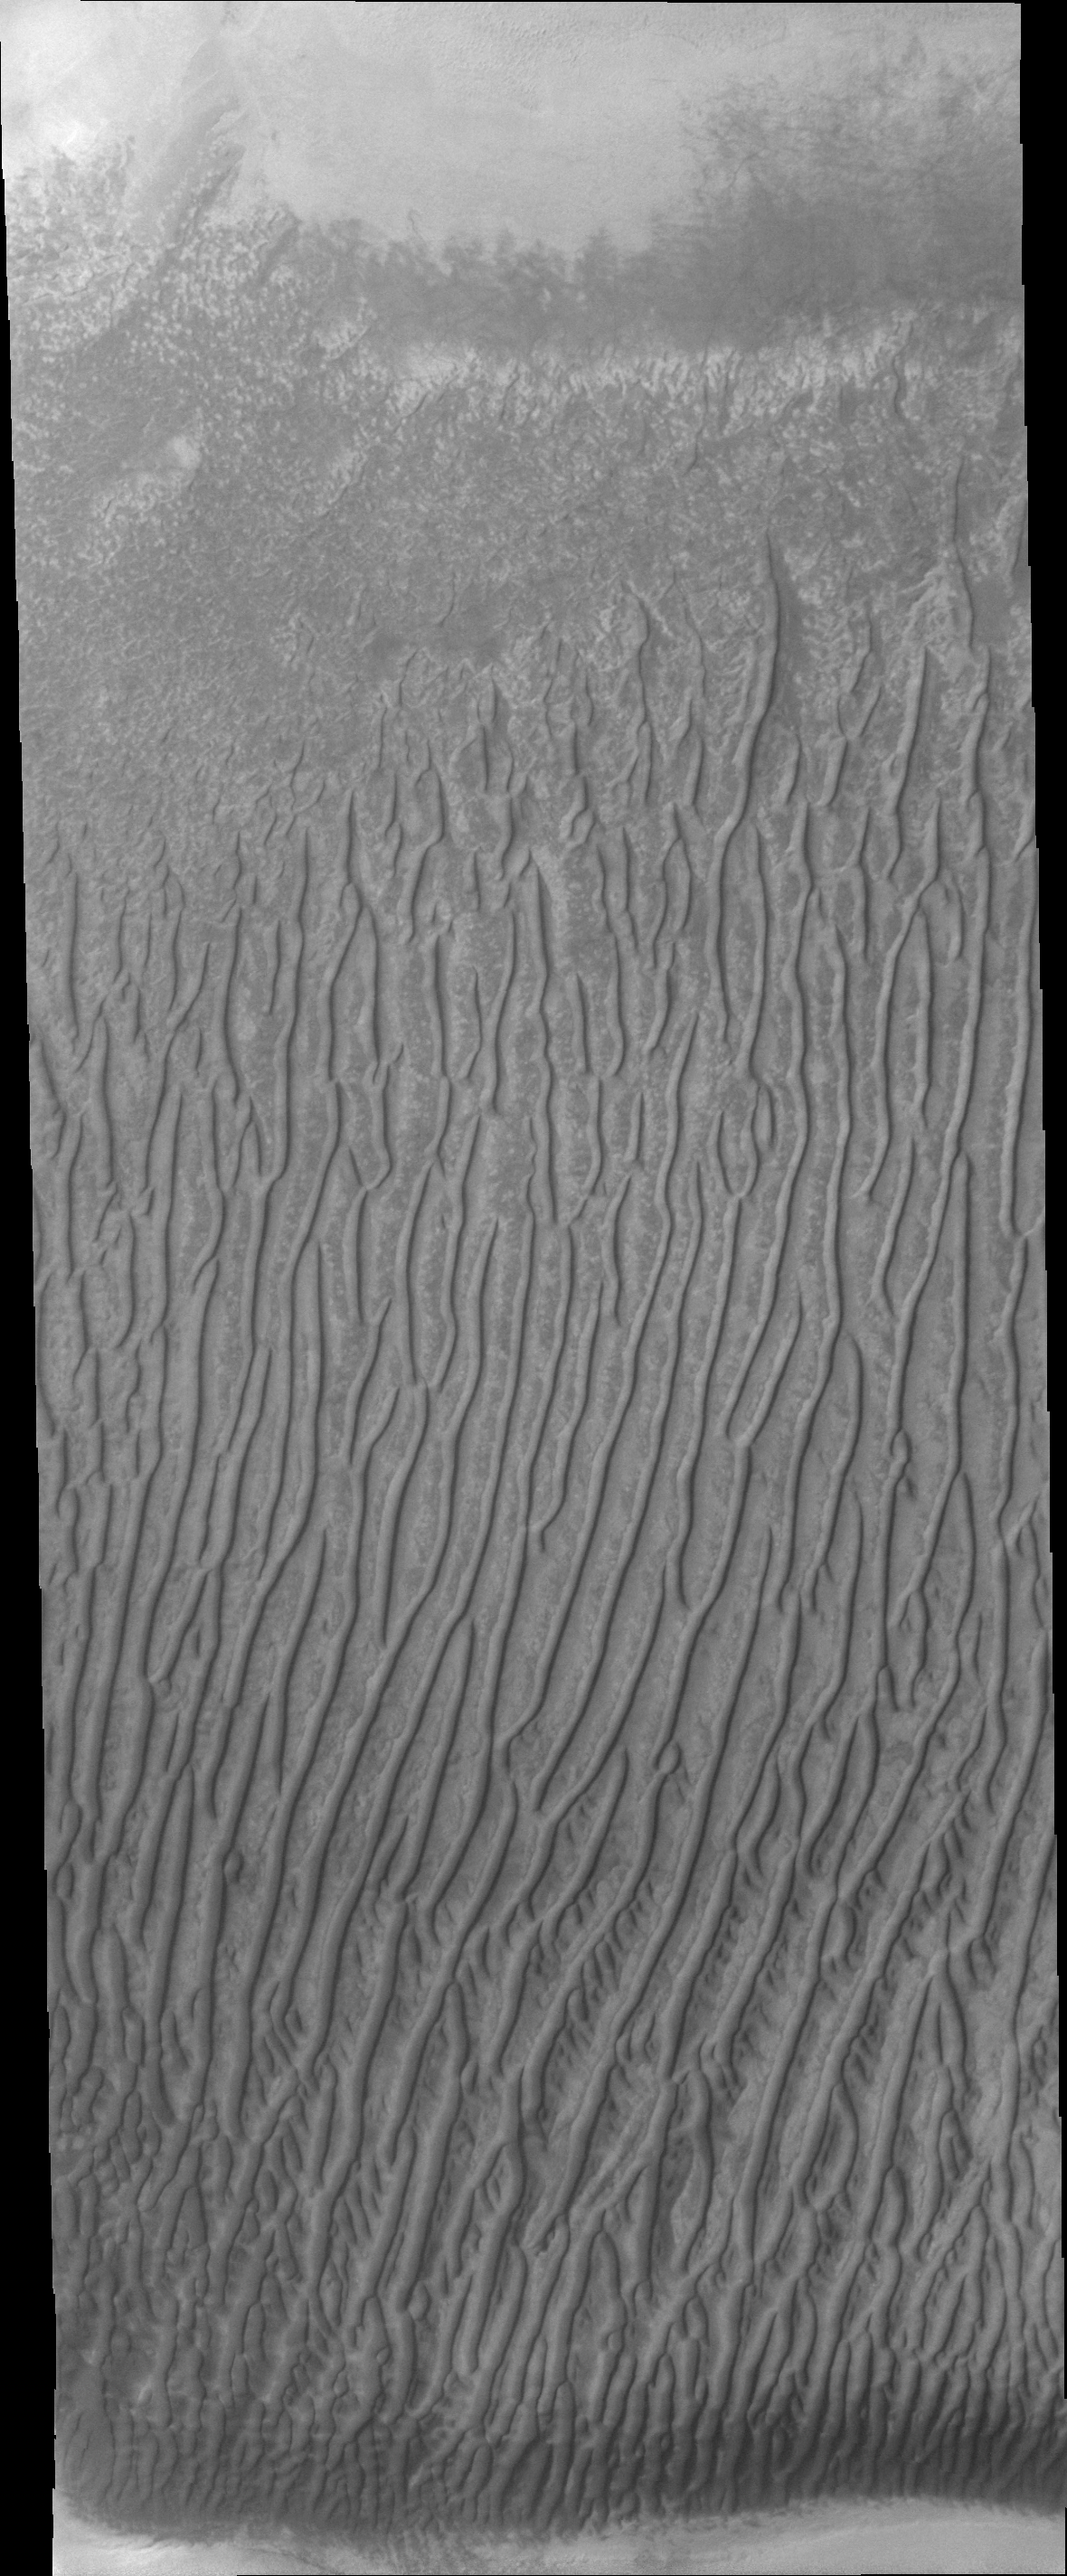

Richardson Crater

Linear duneforms are found on the sand dune sheet on the floor of Richardson Crater.

Image information: VIS instrument. Latitude -72.3N, Longitude 180.2E. 20 meter/pixel resolution.

Please see the THEMIS Data Citation Note for details on crediting THEMIS images.

Note: this THEMIS visual image has not been radiometrically nor geometrically calibrated for this preliminary release. An empirical correction has been performed to remove instrumental effects. A linear shift has been applied in the cross-track and down-track direction to approximate spacecraft and planetary motion. Fully calibrated and geometrically projected images will be released through the Planetary Data System in accordance with Project policies at a later time.

NASA’s Jet Propulsion Laboratory manages the 2001 Mars Odyssey mission for NASA’s Office of Space Science, Washington, D.C. The Thermal Emission Imaging System (THEMIS) was developed by Arizona State University, Tempe, in collaboration with Raytheon Santa Barbara Remote Sensing. The THEMIS investigation is led by Dr. Philip Christensen at Arizona State University. Lockheed Martin Astronautics, Denver, is the prime contractor for the Odyssey project, and developed and built the orbiter. Mission operations are conducted jointly from Lockheed Martin and from JPL, a division of the California Institute of Technology in Pasadena.

Credit: NASA/JPL/ASU